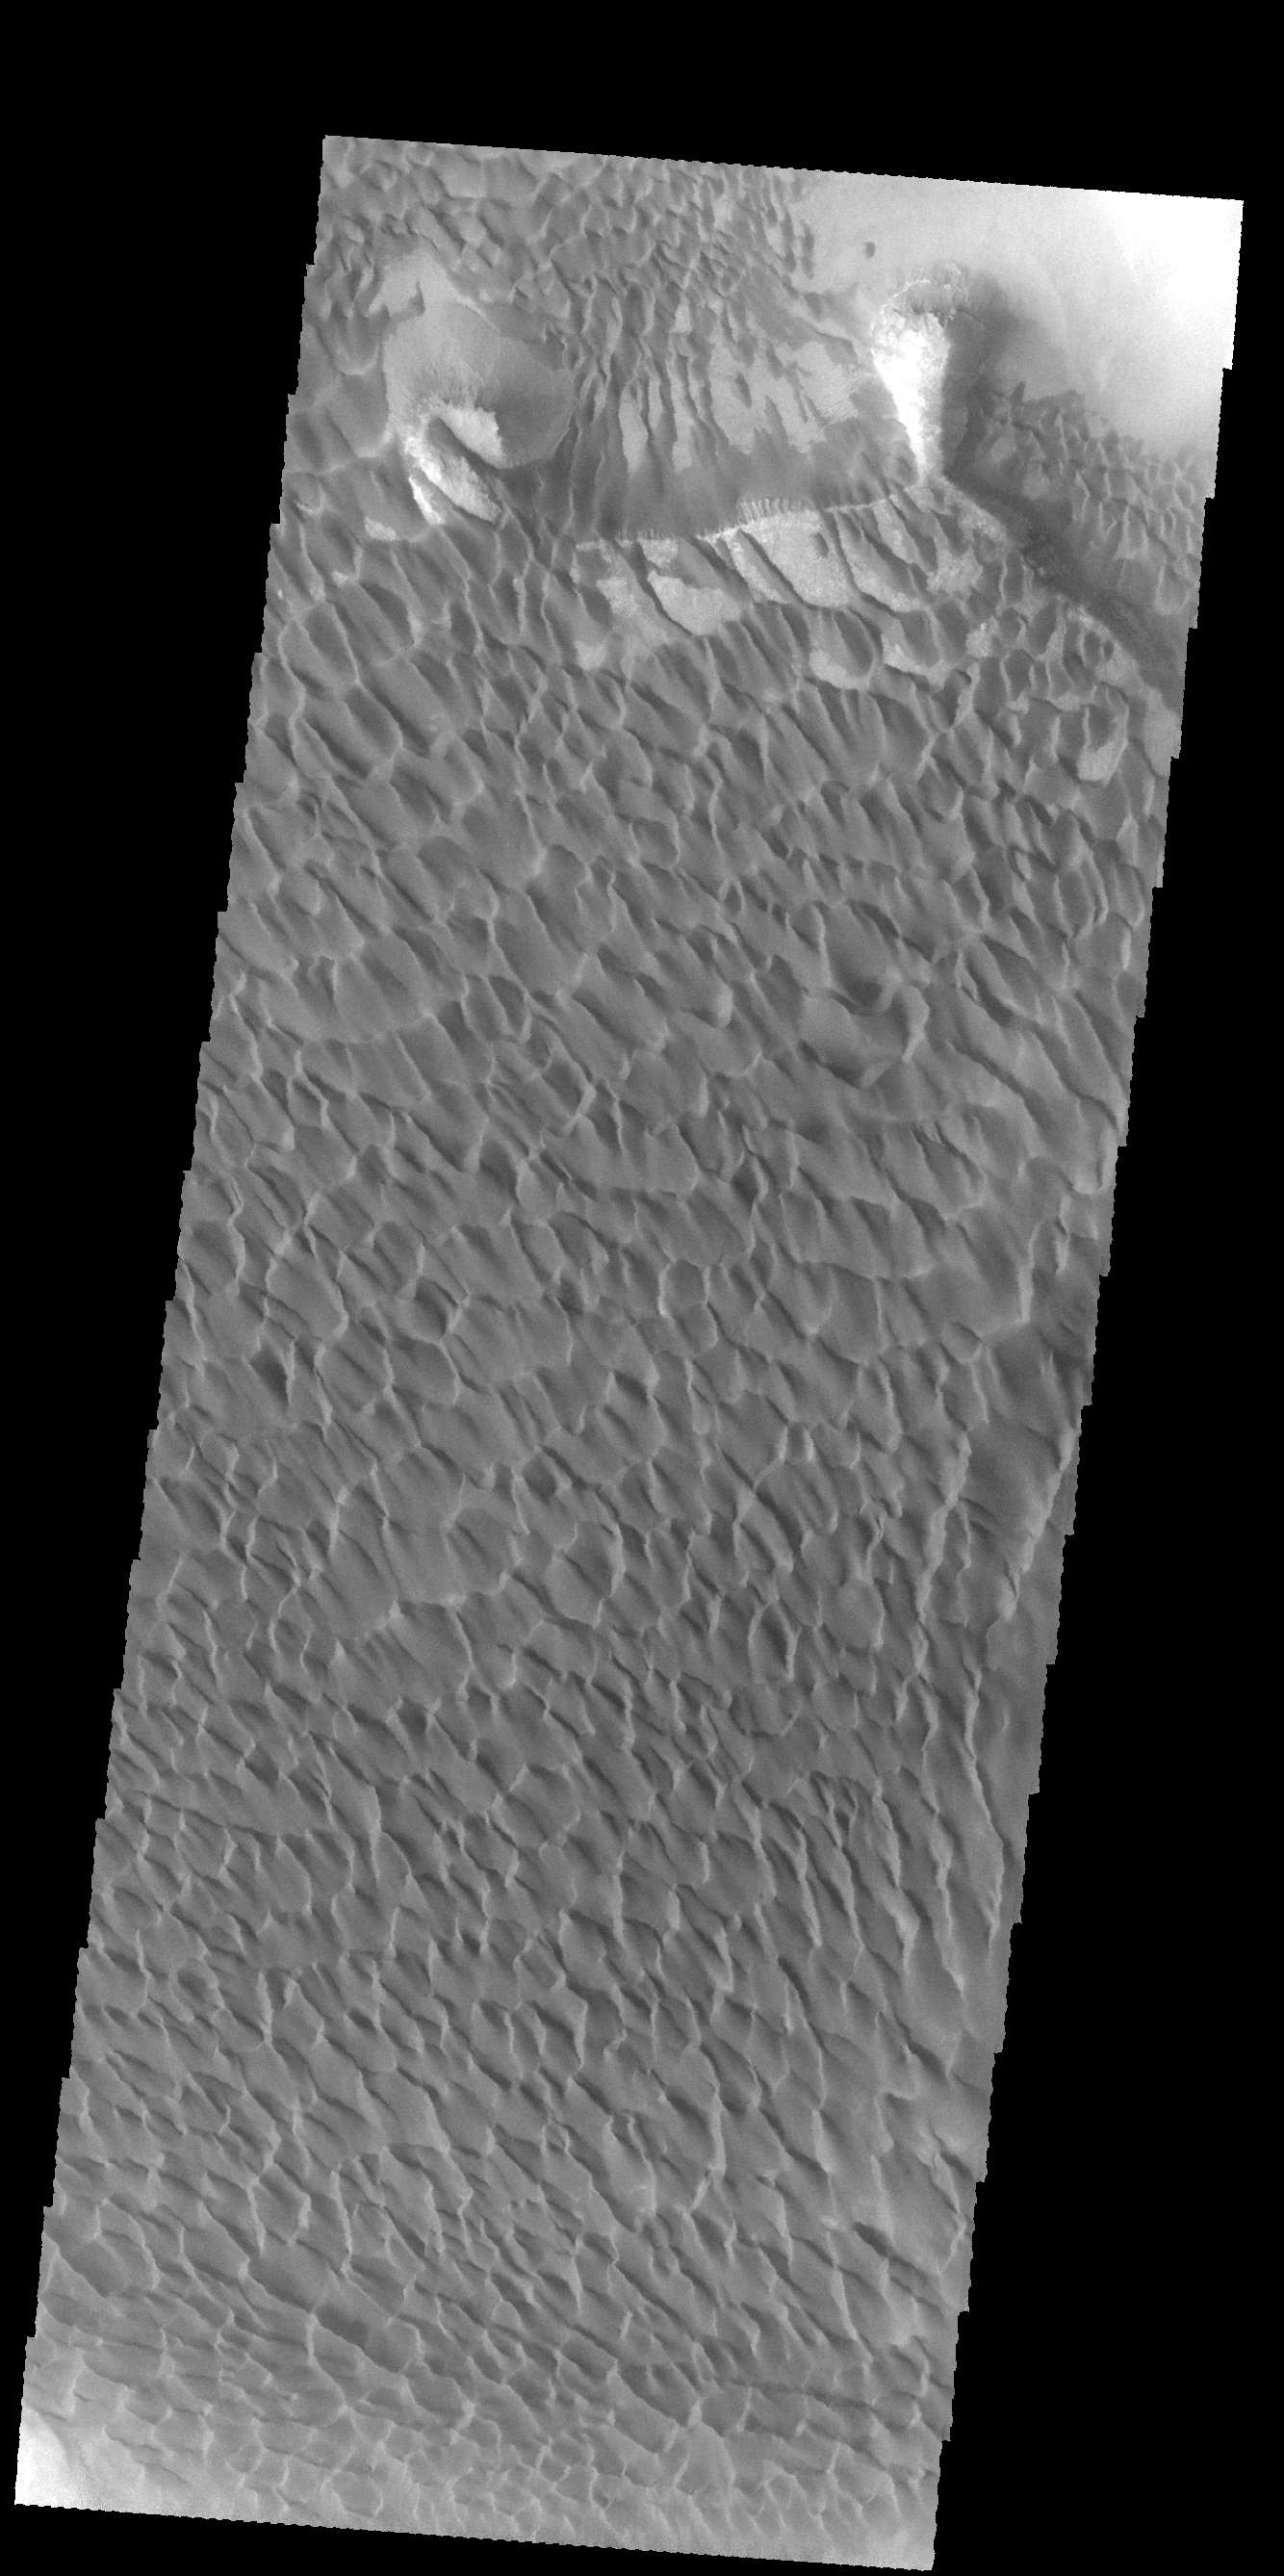

Rabe Crater Dunes

Today’s VIS image show a large portion of the dune field located in the floor of Rabe Crater.

Credit: NASA/JPL-Caltech/ASU